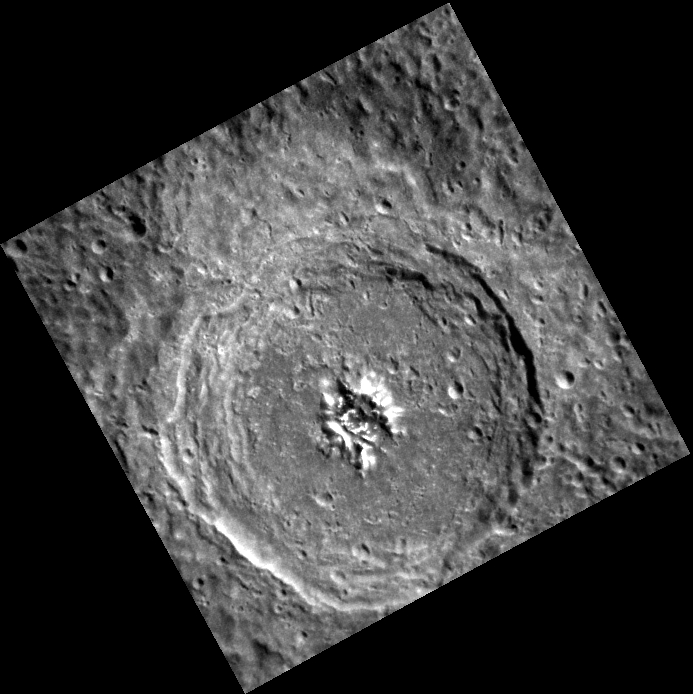

What’s in A Name

This image, taken with the Narrow Angle Camera (NAC), shows an unnamed complex crater in Mercury’s southern hemisphere. The sharpness of the terraced walls and central peaks indicate that the crater is relatively young. Also visible is a secondary crater chain that crosses the northern half of the crater floor, most likely created by the ejecta of an impact outside of the field of view.

This image was acquired as part of MDIS’s high-resolution stereo imaging campaign. Images from the stereo imaging campaign are used in combination with the surface morphology base map or the albedo base map to create high-resolution stereo views of Mercury’s surface, with an average resolution of 200 meters/pixel. Viewing the surface under the same Sun illumination conditions but from two or more viewing angles enables information about the small-scale topography of Mercury’s surface to be obtained.

Date acquired: December 17, 2012
Image Mission Elapsed Time (MET): 264215266
Image ID: 3155492
Instrument: Narrow Angle Camera (NAC) of the Mercury Dual Imaging System (MDIS)
Center Latitude: -23.01°
Center Longitude: 112.1° E
Resolution: 205 meters/pixel
Scale: This crater is about 75 km (47 mi.) in diameter.
Incidence Angle: 41.0°
Emission Angle: 1.6°
Phase Angle: 39.4°

The MESSENGER spacecraft is the first ever to orbit the planet Mercury, and the spacecraft’s seven scientific instruments and radio science investigation are unraveling the history and evolution of the Solar System’s innermost planet. Visit the Why Mercury? section of this website to learn more about the key science questions that the MESSENGER mission is addressing. During the one-year primary mission, MDIS acquired 88,746 images and extensive other data sets. MESSENGER is now in a year-long extended mission, during which plans call for the acquisition of more than 80,000 additional images to support MESSENGER’s science goals.

For information regarding the use of images, see the MESSENGER image use policy.

Credit: NASA/Johns Hopkins University Applied Physics Laboratory/Carnegie Institution of Washington